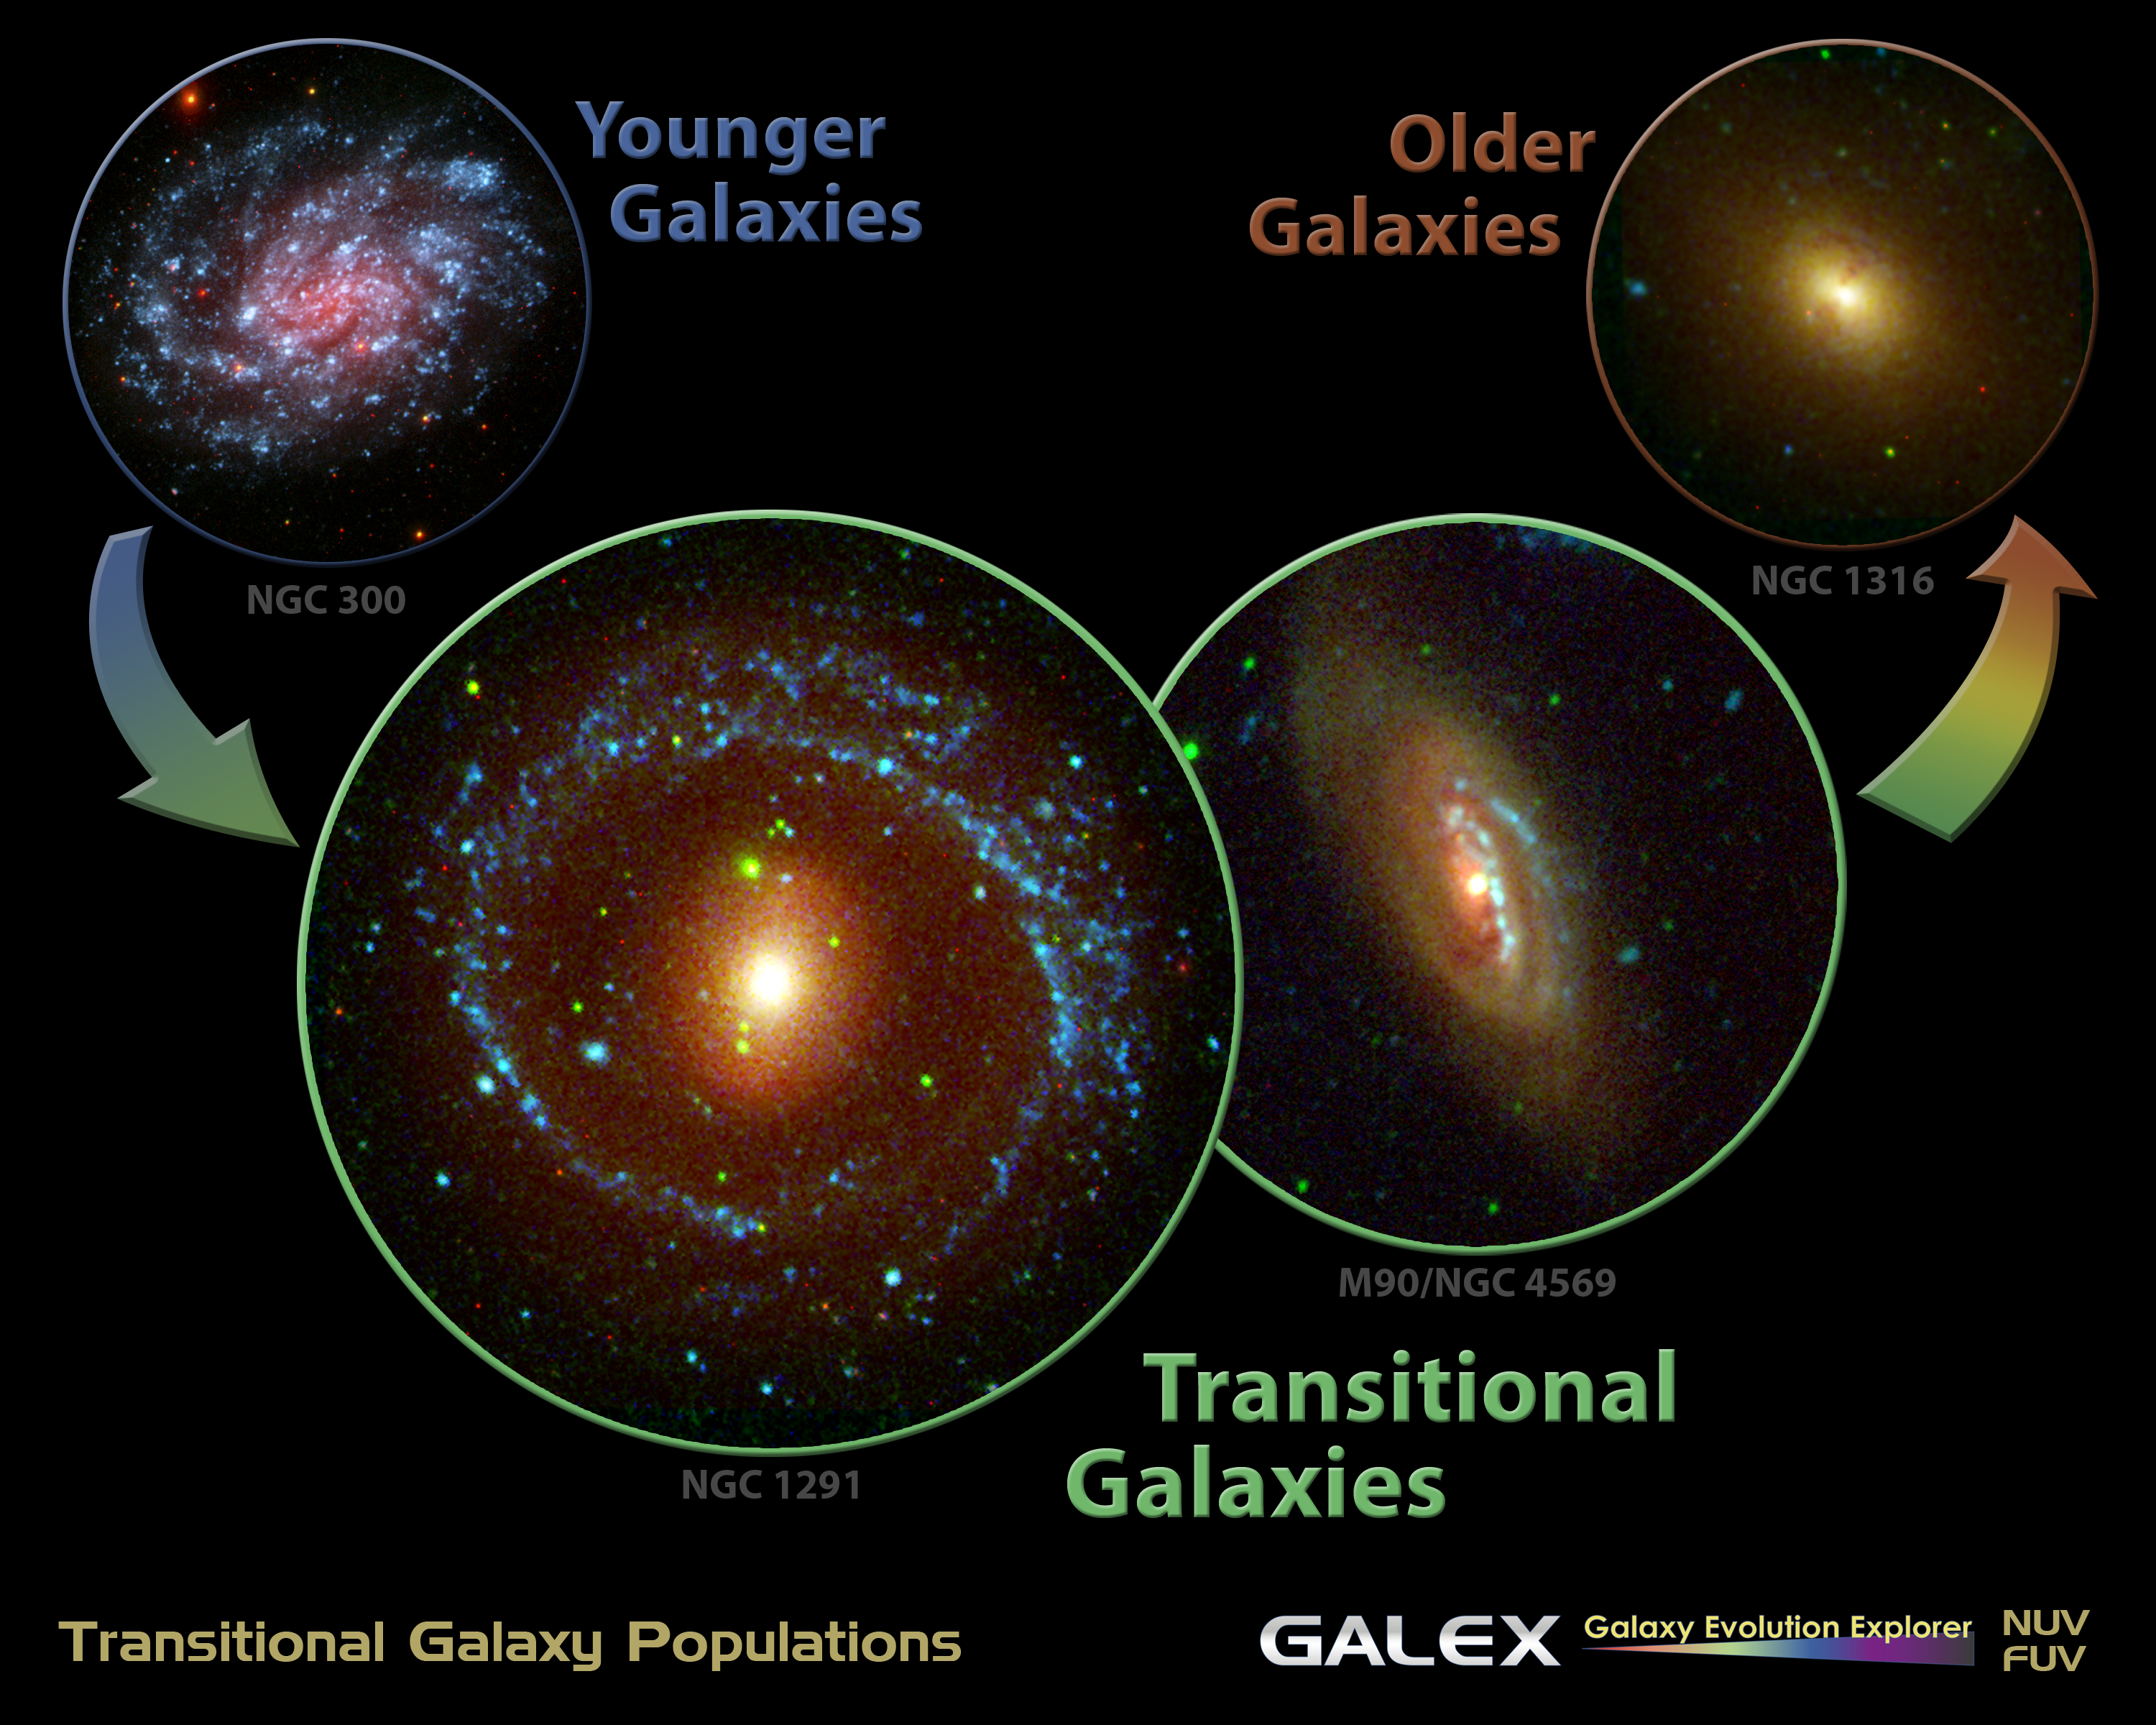

Portrait of a Galaxy’s Life

New evidence from NASA’s Galaxy Evolution Explorer supports the long-held notion that many galaxies begin life as smaller spirals before transforming into larger, elliptical-shaped galaxies.

Examples of young, teenage and adult galaxies are shown here from left to right. The data making up these photos come from both the Galaxy Evolution Explorer and visible-light telescopes. Long-wavelength ultraviolet light is blue; short-wavelength ultraviolet light is green; and visible red light is red.

The galaxy on the left is NGC 300, a spiral located about seven million light-years away in the constellation Sculptor. Younger galaxies like this one tend to form more stars, and since new stars give off more ultraviolet and blue light, the galaxies appear blue.

The galaxy on the right is NGC 1316, located about 62 million light-years away in the constellation Fornax. It is an older elliptical. Older stars emit more red light, so this galaxy appears red.

The galaxies in the middle of the diagram represent the teenagers, which are on their way from becoming blue to red. The relatively small patches of ultraviolet light in these transitional galaxies indicate that star formation is winding down. The galaxy at center left is NGC 4569, located about four million light-years away in the constellation Virgo. The galaxy at center right is NGC 1291, located about 33 million light-years away in the constellation Eridanus.

Before the Galaxy Evolution Explorer launched more than four years ago, there weren’t a lot of examples of transitional galaxies, which made it difficult to demonstrate that galaxies mature from blue to red. The Galaxy Evolution Explorer allowed astronomers to find good examples of these elusive teenagers through its extensive catalogue of tens of thousands of galaxies photographed in ultraviolet light.

Credit: NASA/JPL-Caltech/CTIO/Las Campanas/Palomar